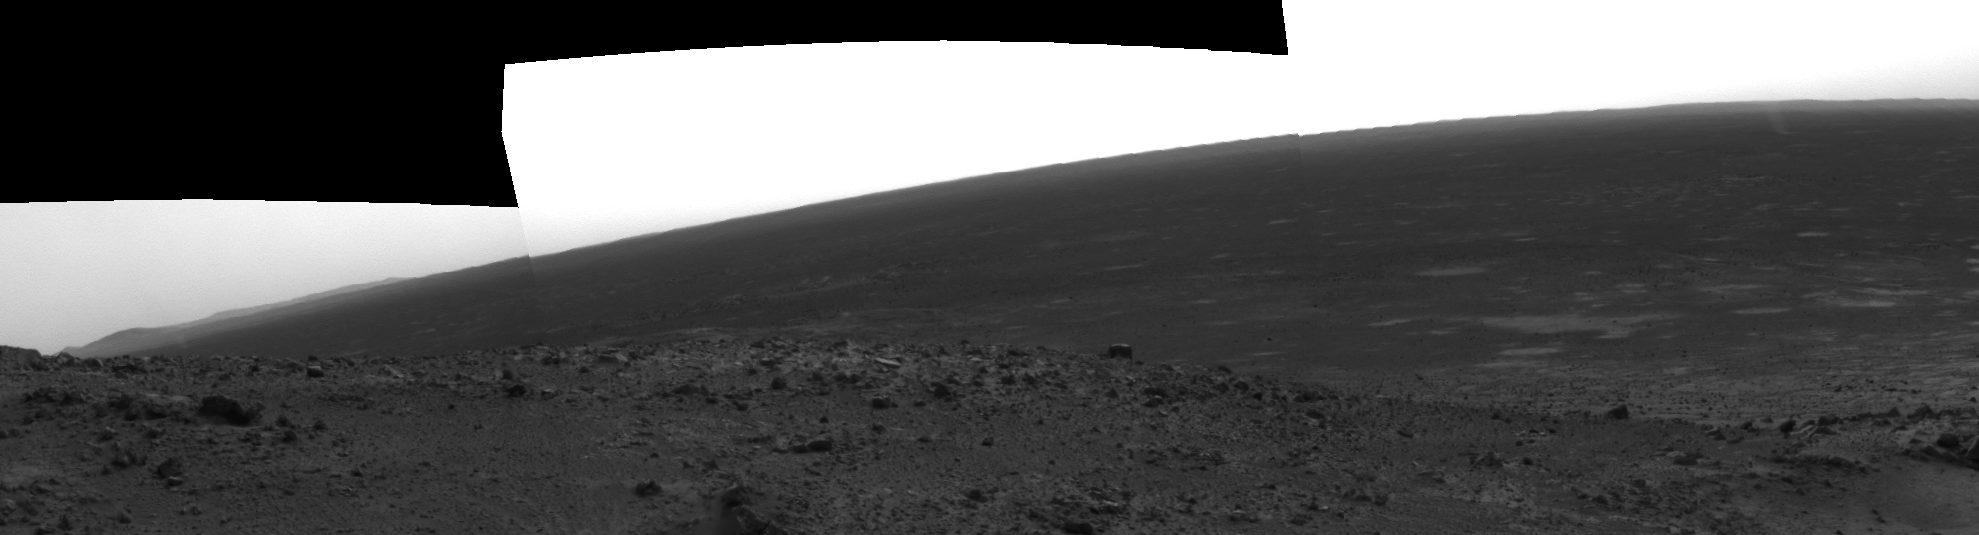

Spirit Captures Two Dust Devils On the Move

Figure 1 Annotated

At the Gusev site recently, skies have been very dusty, and on its 421st sol (March 10, 2005) NASA’s Mars Exploration Rover Spirit spied two dust devils in action. This is an image from the rover’s navigation camera.

Views of the Gusev landing region from orbit show many dark streaks across the landscape — tracks where dust devils have removed surface dust to show relatively darker soil below — but this is the first time Spirit has photographed an active dust devil.

Scientists are considering several causes of these small phenomena. Dust devils often occur when the Sun heats the surface of Mars. Warmed soil and rocks heat the layer of atmosphere closest to the surface, and the warm air rises in a whirling motion, stirring dust up from the surface like a miniature tornado. Another possibility is that a flow structure might develop over craters as wind speeds increase. As winds pick up, turbulence eddies and rotating columns of air form. As these columns grow in diameter they become taller and gain rotational speed. Eventually they become self-sustaining and the wind blows them down range.

One sol before this image was taken, power output from Spirit’s solar panels went up by about 50 percent when the amount of dust on the panels decreased. Was this a coincidence, or did a helpful dust devil pass over Spirit and lift off some of the dust?

By comparing the separate images from the rover’s different cameras, team members estimate that the dust devils moved about 500 meters (1,640 feet) in the 155 seconds between the navigation camera and hazard-avoidance camera frames; that equates to about 3 meters per second (7 miles per hour). The dust devils appear to be about 1,100 meters (almost three-quarters of a mile) from the rover.

Credit: NASA/JPL